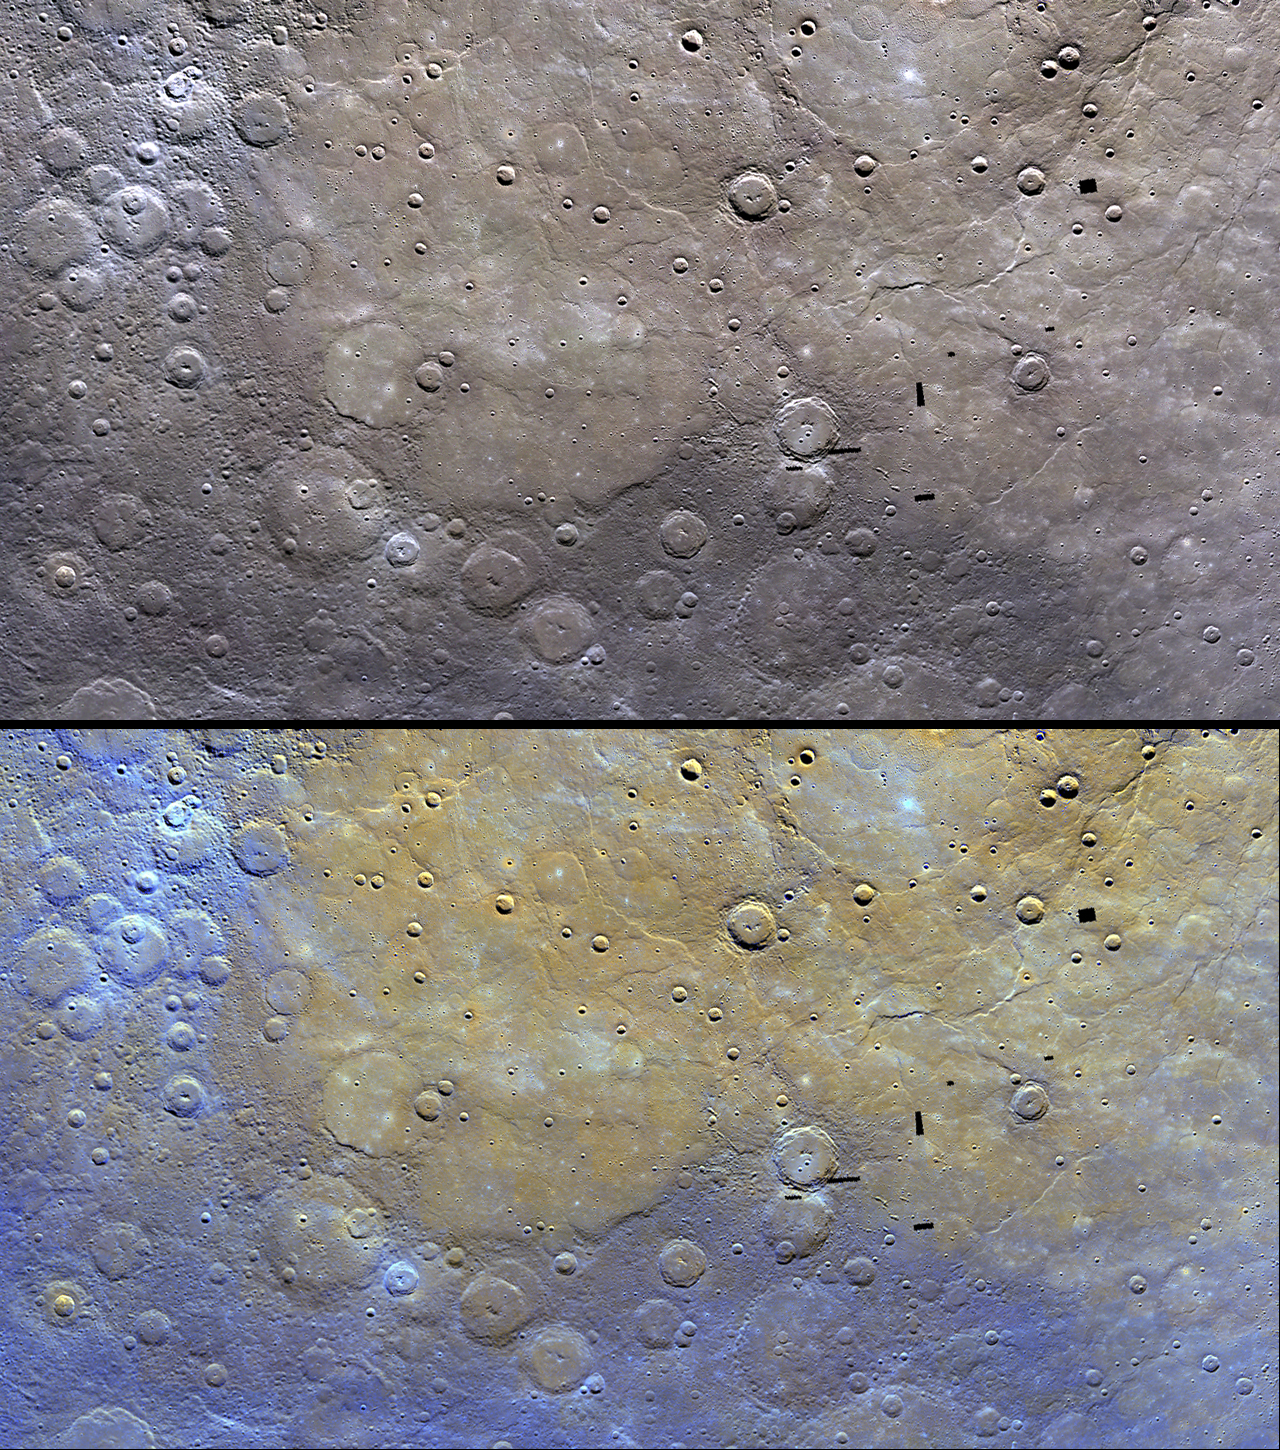

Northern Plains in Color

The top image shows an example of MESSENGER’s color base map imaging campaign, which will collect global images acquired through eight filters between wavelengths of 430 and 1000 nm at an average resolution of 1.2 km/pixel. The northern plains are seen here to be distinctive in color and thus composition from the surrounding terrain. The mosaicked images are shown with the 1000, 750, and 430 nm images in red, green, and blue, respectively. The scene is centered at 73° N, 300° E.

In the bottom image, the same scene is shown after the application of a statistical method that highlights differences among the eight color filters, making variations in color and composition easier to discern.

The MESSENGER spacecraft is the first ever to orbit the planet Mercury, and the spacecraft’s seven scientific instruments and radio science investigation are unraveling the history and evolution of the Solar System’s innermost planet. Visit the Why Mercury? section of this website to learn more about the key science questions that the MESSENGER mission is addressing.

Date Presented: June 16, 2011, at a NASA press conference
Instrument: Wide Angle Camera (WAC) of the Mercury Dual Imaging System (MDIS)

These images are from MESSENGER, a NASA Discovery mission to conduct the first orbital study of the innermost planet, Mercury. For information regarding the use of images, see the MESSENGER image use policy.

Credit: NASA/Johns Hopkins University Applied Physics Laboratory/Carnegie Institution of Washington